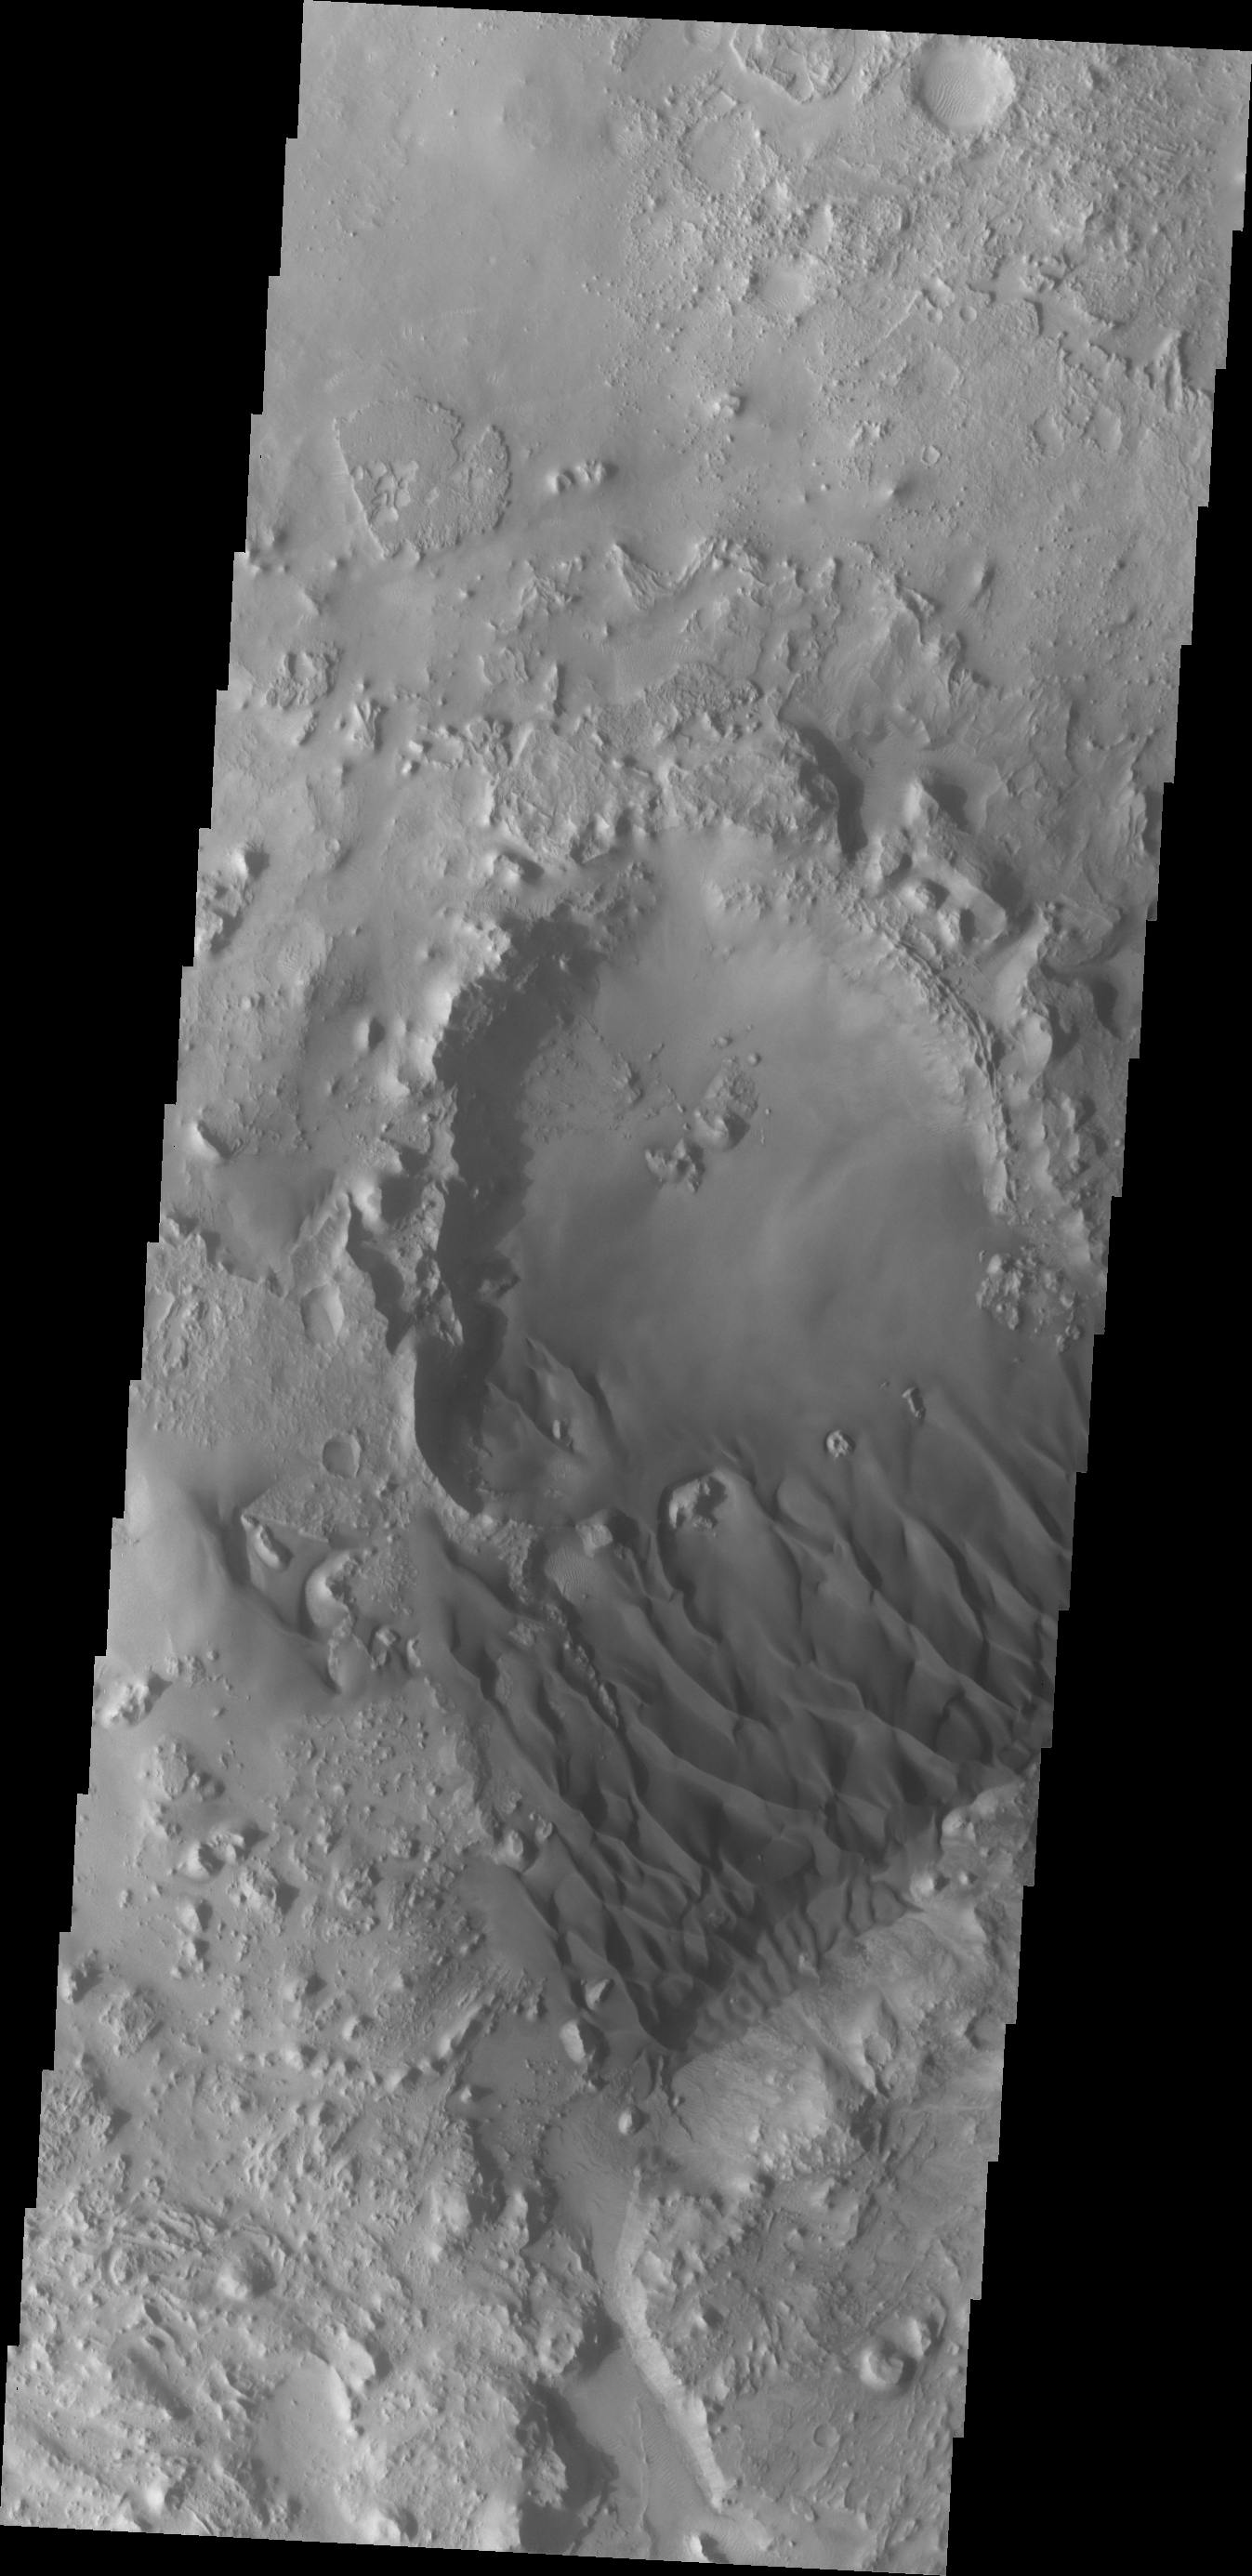

Investigating Mars: Arabia Terra Dunes

The small crater in the middle of the image is at the upwind side of the dune field. There is a considerable amount of sand within the crater, with a relatively smooth surface and few dune forms. It is likely that this crater provides a source of available sand for the large dune field.

Located in eastern Arabia is an unnamed crater, 120 kilometers (75 miles) across. The floor of this crater contains a large exposure of rocky material, a field of dark sand dunes, and numerous patches of what is probably fine-grain sand. The shape of the dunes indicate that prevailing winds have come from different directions over the years.

The Odyssey spacecraft has spent over 15 years in orbit around Mars, circling the planet more than 71,000 times. It holds the record for longest working spacecraft at Mars. THEMIS, the IR/VIS camera system, has collected data for the entire mission and provides images covering all seasons and lighting conditions. Over the years many features of interest have received repeated imaging, building up a suite of images covering the entire feature. From the deepest chasma to the tallest volcano, individual dunes inside craters and dune fields that encircle the north pole, channels carved by water and lava, and a variety of other feature, THEMIS has imaged them all. For the next several months the image of the day will focus on the Tharsis volcanoes, the various chasmata of Valles Marineris, and the major dunes fields. We hope you enjoy these images!

Credit: NASA/JPL-Caltech/ASU